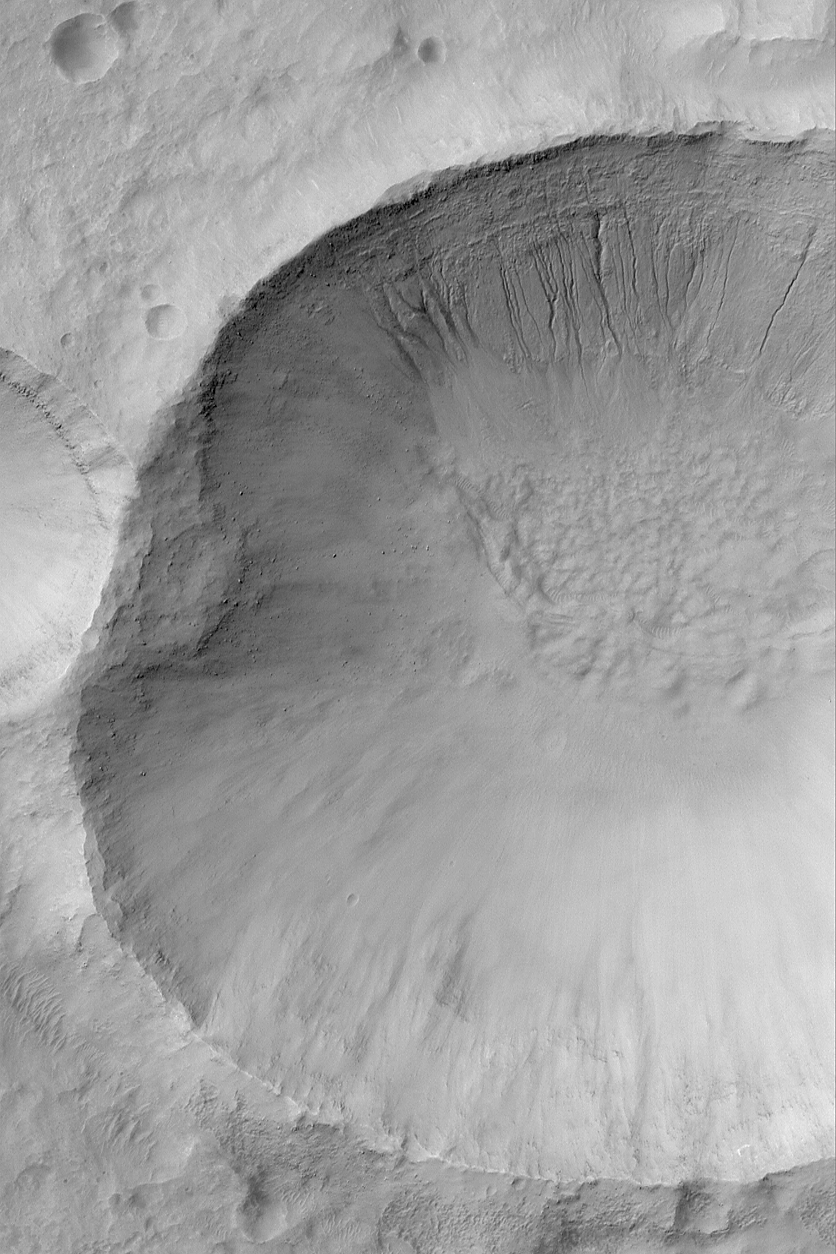

Martian Gullies

8 May 2004
This March 2004 Mars Global Surveyor (MGS) Mars Orbiter Camera (MOC) image shows a gullied crater wall at southern mid-latitude near 35.5°S, 223.0°W. Formation of such gullies might have involved flowing liquid water. The Mars science community has been debating, since they were first reported in June 2000, whether such gullies were carved by water, carbon dioxide, or perhaps formed in completely dry, granular material without the influence of a fluid. The scientists have also debated whether the water–if it was water–started out in the form of ground ice, a snow pack, or liquid groundwater. Since June 2000, many hundreds of new gully locations–and tens of thousands of individual gullies–have been identified. Their relative youth suggests to some the possibility that Mars today has water or ice within less than 1 kilometer of the surface–a depth that may be readily accessible to future explorers. This picture is illuminated by sunlight from the upper left and covers an area about 3 km (1.9 mi) across.

Credit: NASA/JPL/Malin Space Science Systems